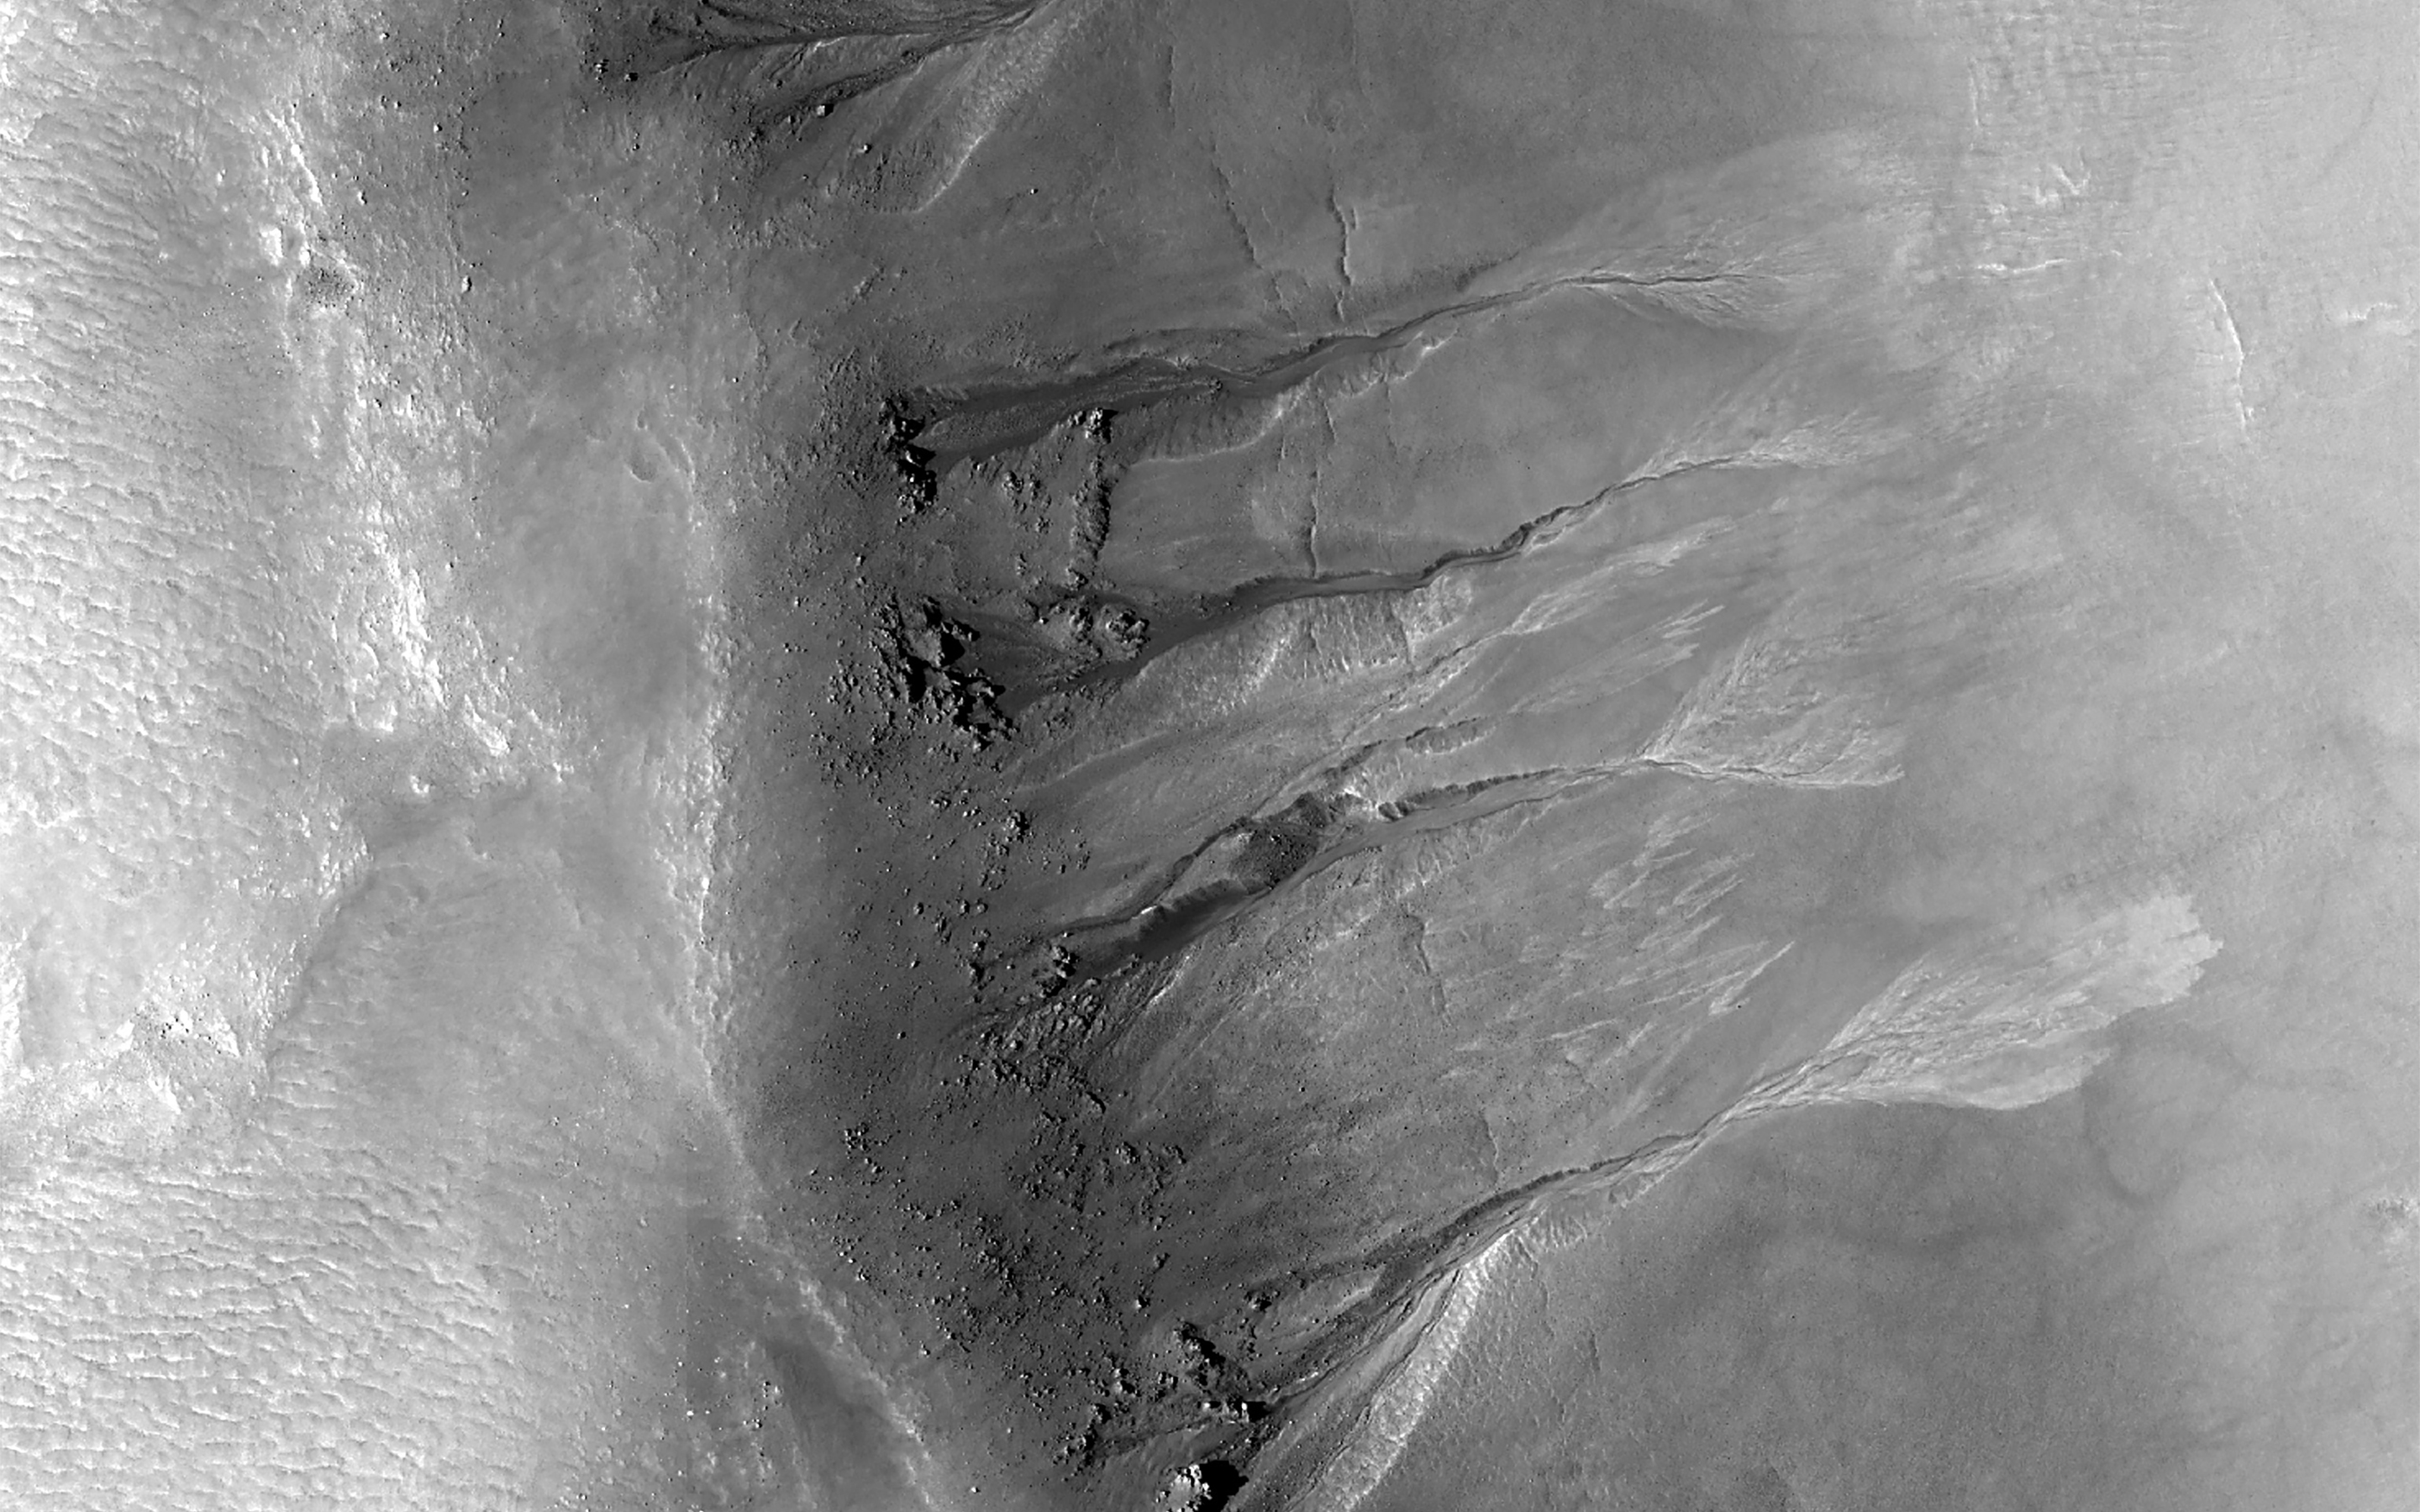

Gullies in Acidalia Planitia

This crater is located in Acidalia Planitia. It is situated in a sparsely cratered area of elongated mounds and hosts a variety of gully forms on its eastern, northern, and western interior slopes. This observation is centered on the crater’s western slope and captures gullies with prominent alcoves, boulders, and outcrops.

The incised gully channels terminate in a variety of alluvial fans. Some have edges or margins that are finger-like with light-toned deposits while other fans are more lobe-shaped. Many have fractures mid-slope that appear to have cut across the gullies and may suggest glacial processes were once active. Fractures such as these are similar to what are known as “glacial crevasses” on Earth.

Linear stippled regions cover the floor of the crater that may represent areas of subsurface ice sublimation.

The map is projected here at a scale of 50 centimeters (19.7 inches) per pixel. (The original image scale is 61.2 centimeters [24.1 inches] per pixel [with 2 x 2 binning]; objects on the order of 184 centimeters [72.4 inches] across are resolved.) North is up.

The University of Arizona, in Tucson, operates HiRISE, which was built by Ball Aerospace & Technologies Corp., in Boulder, Colorado. NASA’s Jet Propulsion Laboratory, a division of Caltech in Pasadena, California, manages the Mars Reconnaissance Orbiter Project for NASA’s Science Mission Directorate, Washington.

Credit: NASA/JPL-Caltech/University of Arizona